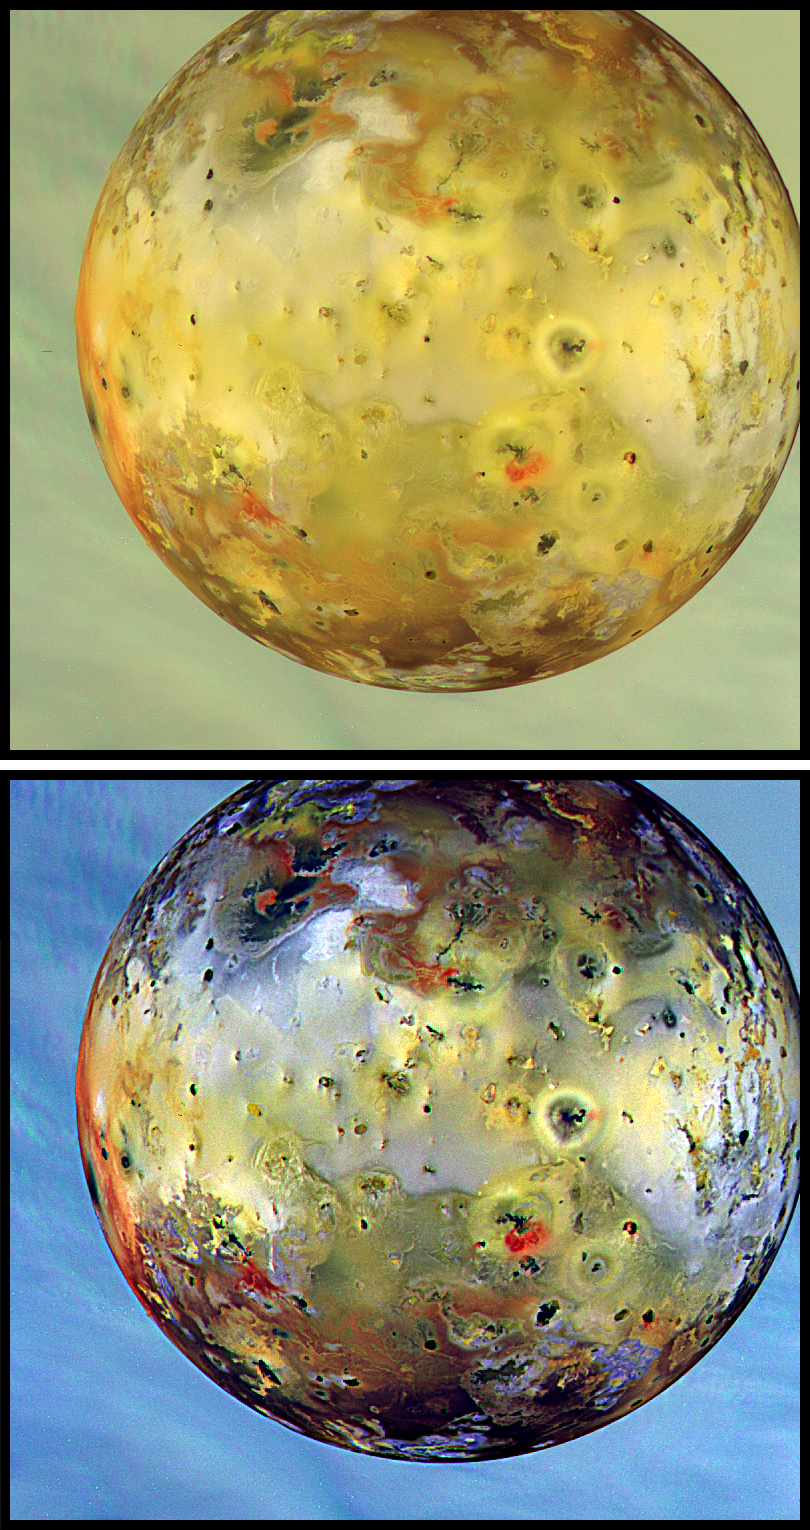

Global View of Io (Natural and False/Enhanced Color)

Global view of Jupiter’s volcanic moon Io obtained on 07 September, 1996 Universal Time using the near-infrared, green, and violet filters of the Solid State Imaging system aboard NASA/JPL’s Galileo spacecraft. The top disk is intended to show the satellite in natural color, similar to what the human eye would see (but colors will vary with display devices), while the bottom disk shows enhanced color to highlight surface details. The reddest and blackest areas are closely associated with active volcanic regions and recent surface deposits. Io was imaged here against the clouds of Jupiter. North is to the top of the frames. The finest details that can discerned in these frames are about 4.9 km across.

The Jet Propulsion Laboratory, Pasadena, CA manages the Galileo mission for NASA’s Office of Space Science, Washington, DC. JPL is an operating division of California Institute of Technology (Caltech).

Credit: NASA/JPL/DLR